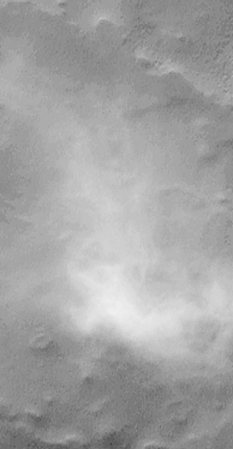

South Melea Planum, By The Dawn’s Early Light

MOC “sees” by the dawn’s early light! This picture was taken over the high southern polar latitudes during the first week of May 1999. The area shown is currently in southern winter darkness. Because sunlight is scattered over the horizon by aerosols–dust and ice particles–suspended in the atmosphere, sufficient light reaches regions within a few degrees of the terminator (the line dividing night and day) to be visible to the Mars Global Surveyor Mars Orbiter Camera (MOC) when the maximum exposure settings are used.

This image shows a bright, wispy cloud hanging over southern Malea Planum. This cloud would not normally be visible, since it is currently in darkness. At the time this picture was taken, the sun was more than 5.7° below the northern horizon. The scene covers an area 3 kilometers (1.9 miles) wide. Again, the illumination is from the top.

In this frame, the surface appears a relatively uniform gray. At the time the picture was acquired, the surface was covered with south polar wintertime frost. The highly reflective frost, in fact, may have contributed to the increased visibility of this surface.

This “twilight imaging” technique for viewing Mars can only work near the terminator; thus in early May only regions between about 67°S and 74°S were visible in twilight images in the southern hemisphere, and a similar narrow latitude range could be imaged in the northern hemisphere. MOC cannot “see” in the total darkness of full-borne night.

Malin Space Science Systems and the California Institute of Technology built the MOC using spare hardware from the Mars Observer mission. MSSS operates the camera from its facilities in San Diego, CA. The Jet Propulsion Laboratory’s Mars Surveyor Operations Project operates the Mars Global Surveyor spacecraft with its industrial partner, Lockheed Martin Astronautics, from facilities in Pasadena, CA and Denver, CO.

Credit: NASA/JPL/MSSS